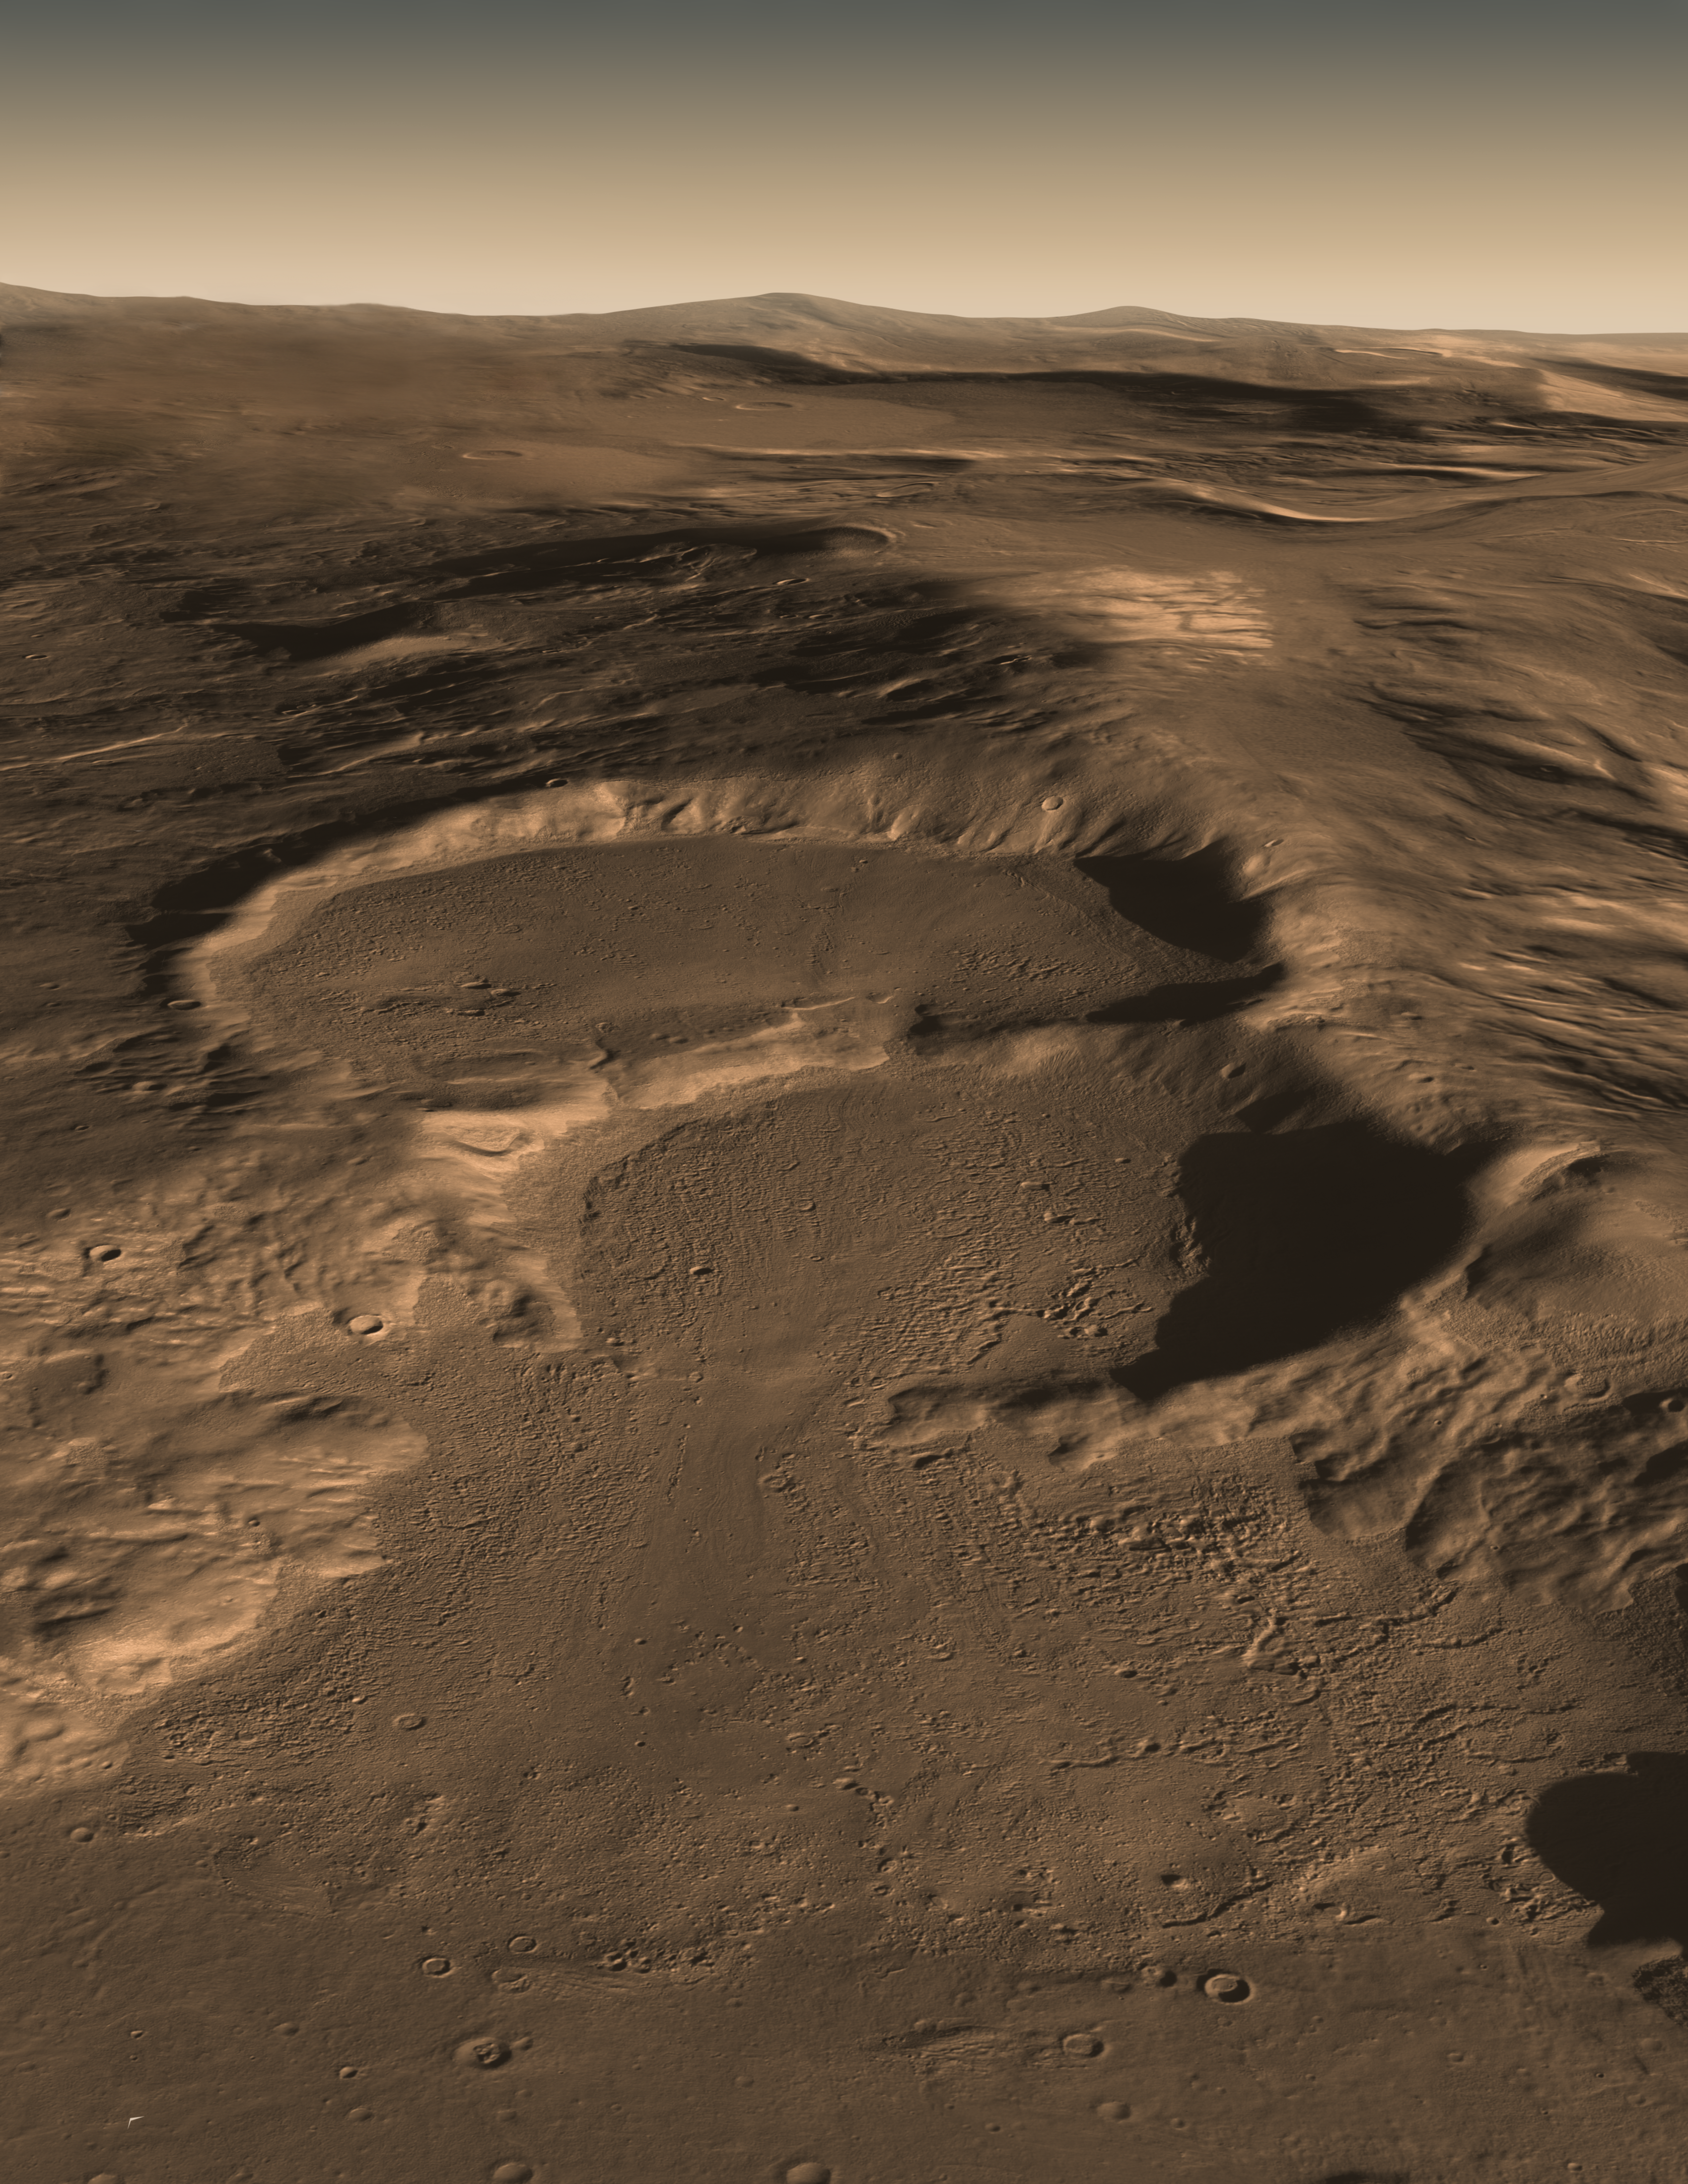

Three Craters

View the Movie

Three Craters:
Above and Below

Below and Above

This computer graphic image shows three craters in the eastern Hellas region of Mars containing concealed glaciers detected by radar. The image shows how the surface looks today with the ice covered with a layer of Martian soil. The image was created using image data from the Context Camera on the Mars Reconnaissance Orbiter (MRO) spacecraft combined with results from the SHARAD radar sounder on MRO and HRSC digital elevation map from the Mars Express spacecraft. The color of the Martian surface and ice was estimated from MRO HiRISE color images of other Martian craters and the polar ice caps. The buried ice in these craters as measured by SHARAD is ~ 250 meter thick on the upper crater and ~ 300 and 450 meters on the middle and lower levels respectively. Each image is 20 km (12.8 mi.) across and extends to 50 km (32 mi) in the distance.

Recent measurements from the Mars Reconnaissance Orbiter SHARAD radar sounder have detected large amounts of water ice in such deposits over widespread areas, arguing for the flow of glacial-like structures on Mars in the relatively recent geologic past. This suggests that snow and ice accumulated on higher topography, flowed downhill and is now protected from sublimation by a layer of rock debris and dust. Furrows and ridges on the surface were caused by deforming ice.

About the Movie
The movie begins with a view of how the surface looks today. A blue line is drawn on the image and an artist’s concept then reveals what the ice may look like underneath. The movie was created using image data from the Context Camera on the Mars Reconnaissance Orbiter (MRO) spacecraft combined with results from the SHARAD radar sounder on MRO and HRSC digital elevation map from the Mars Express spacecraft. The color of the Martian surface and ice was estimated from MRO HiRISE color images of other Martian craters and the polar ice caps. The buried ice in these craters as measured by SHARAD is ~ 250 meter thick on the upper crater and ~ 300 and 450 meters on the middle and lower levels respectively. Each image is 20 km (12.8 mi.) across and extends to 50 km (32 mi) in the distance.

Credit: NASA/JPL-Caltech/UTA/UA/MSSS/ESA/DLR/JPL Solar System Visualization Project